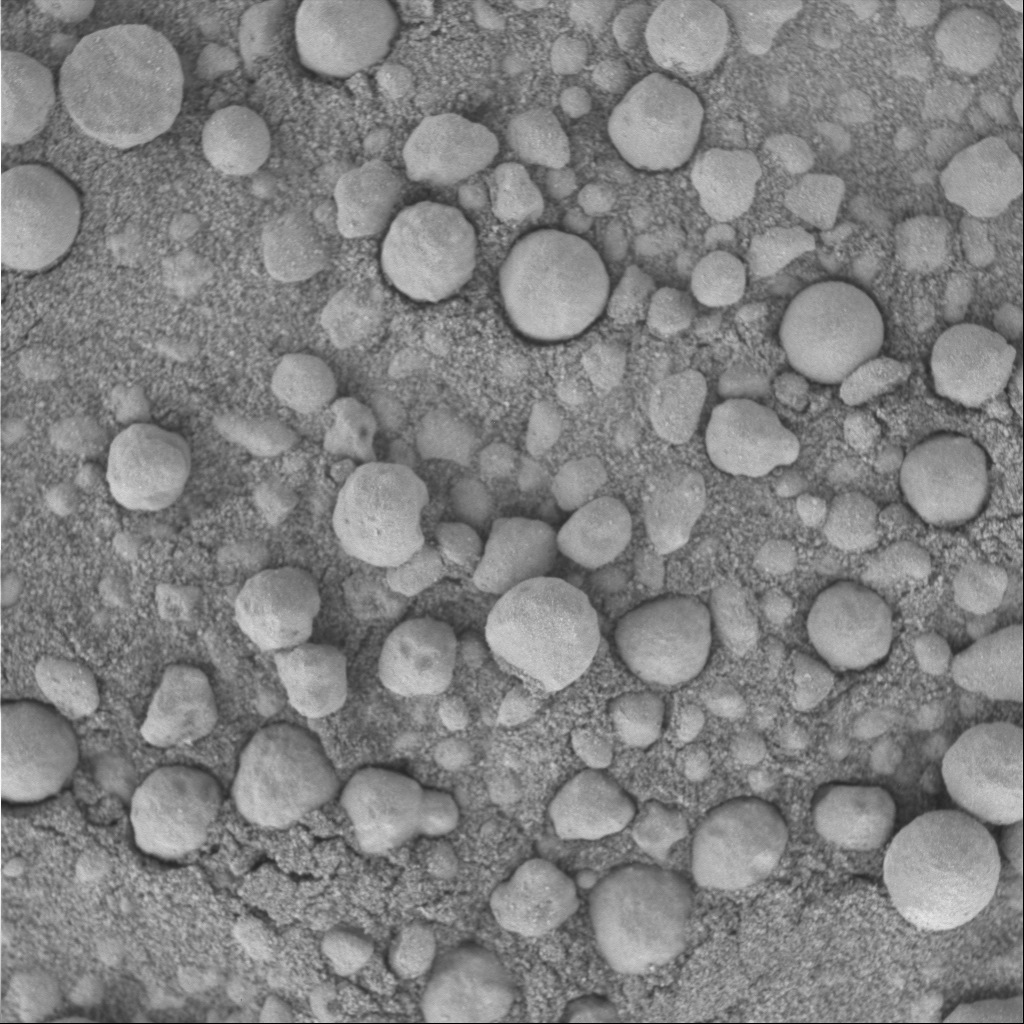

‘Punaluu’ Under the Microscope

This three-centimeter by three-centimeter (1.2-inch by 1.2-inch) image of the soil target, informally called “Punaluu” after the black sand beaches of Hawaii, was taken by the Mars Exploration Rover Opportunity’s microscopic imager during the rover’s “Eagle Crater” soil survey. The largest particles are similar to those seen in the crater outcrop. There are also some smaller, more irregular rounded particles that have likely been transported by wind. The Moessbauer spectrometer’s study of this target pushed some of the particles into the surrounding fine-grained sand.

For mosaic of related microscopic images, see PIA05651.

Credit: NASA/JPL/Cornell/USGS